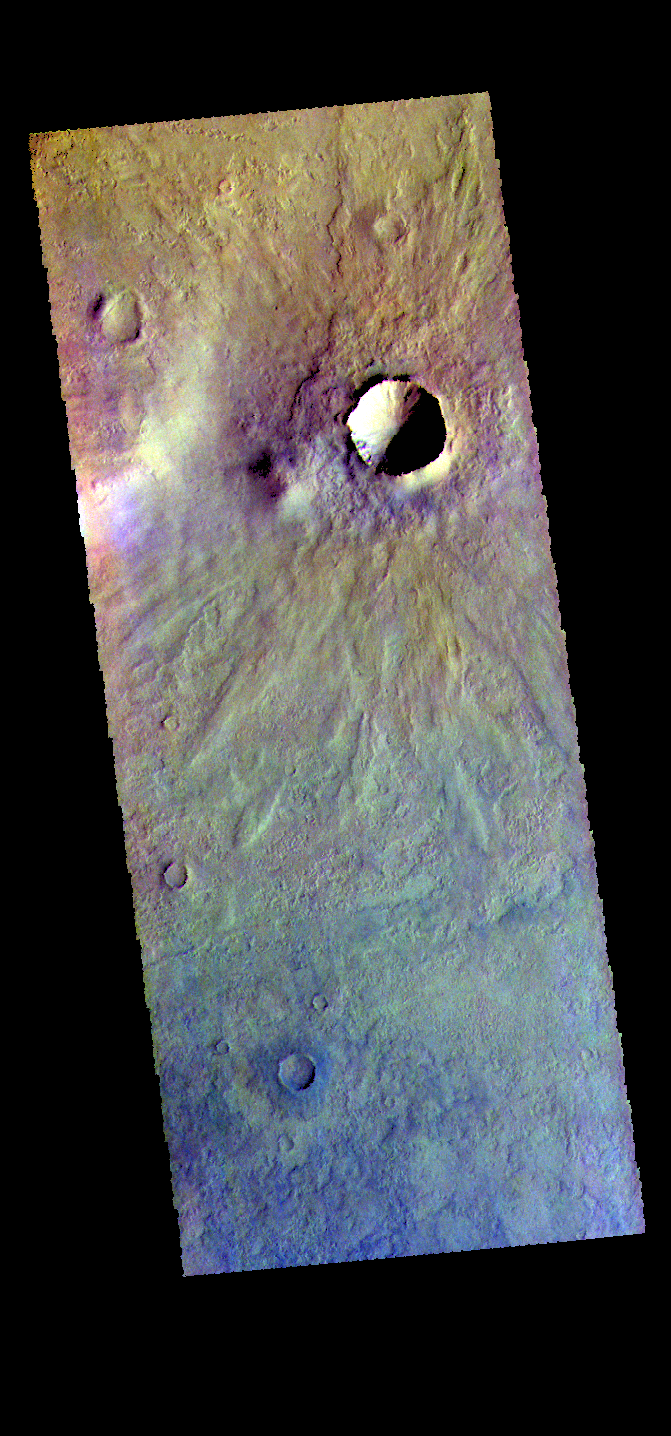

Craters – False Color

The THEMIS VIS camera contains 5 filters. The data from different filters can be combined in multiple ways to create a false color image. These false color images may reveal subtle variations of the surface not easily identified in a single band image. Today’s false color image shows several small craters in Aonia Terra.

Credit: NASA/JPL-Caltech/ASU